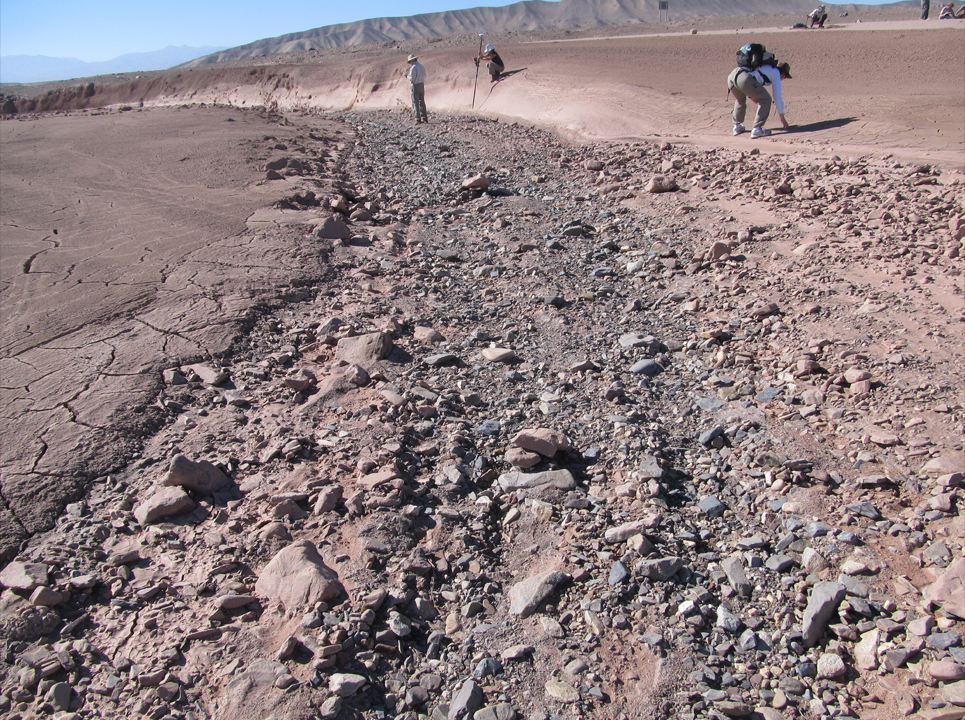

Dry Streambed on Alluvial Fan in Northern Chile

This image shows a dry streambed on an alluvial fan in the Atacama Desert, Chile, revealing the typical patchy, heterogeneous mixture of grain sizes deposited together. On Mars, Curiosity has seen two rock outcrops close to its Bradbury Landing site that also record a mixture of sand and pebbles transported by water that were most likely deposited along an ancient streambed.

Credit: NASA/UC Berkeley